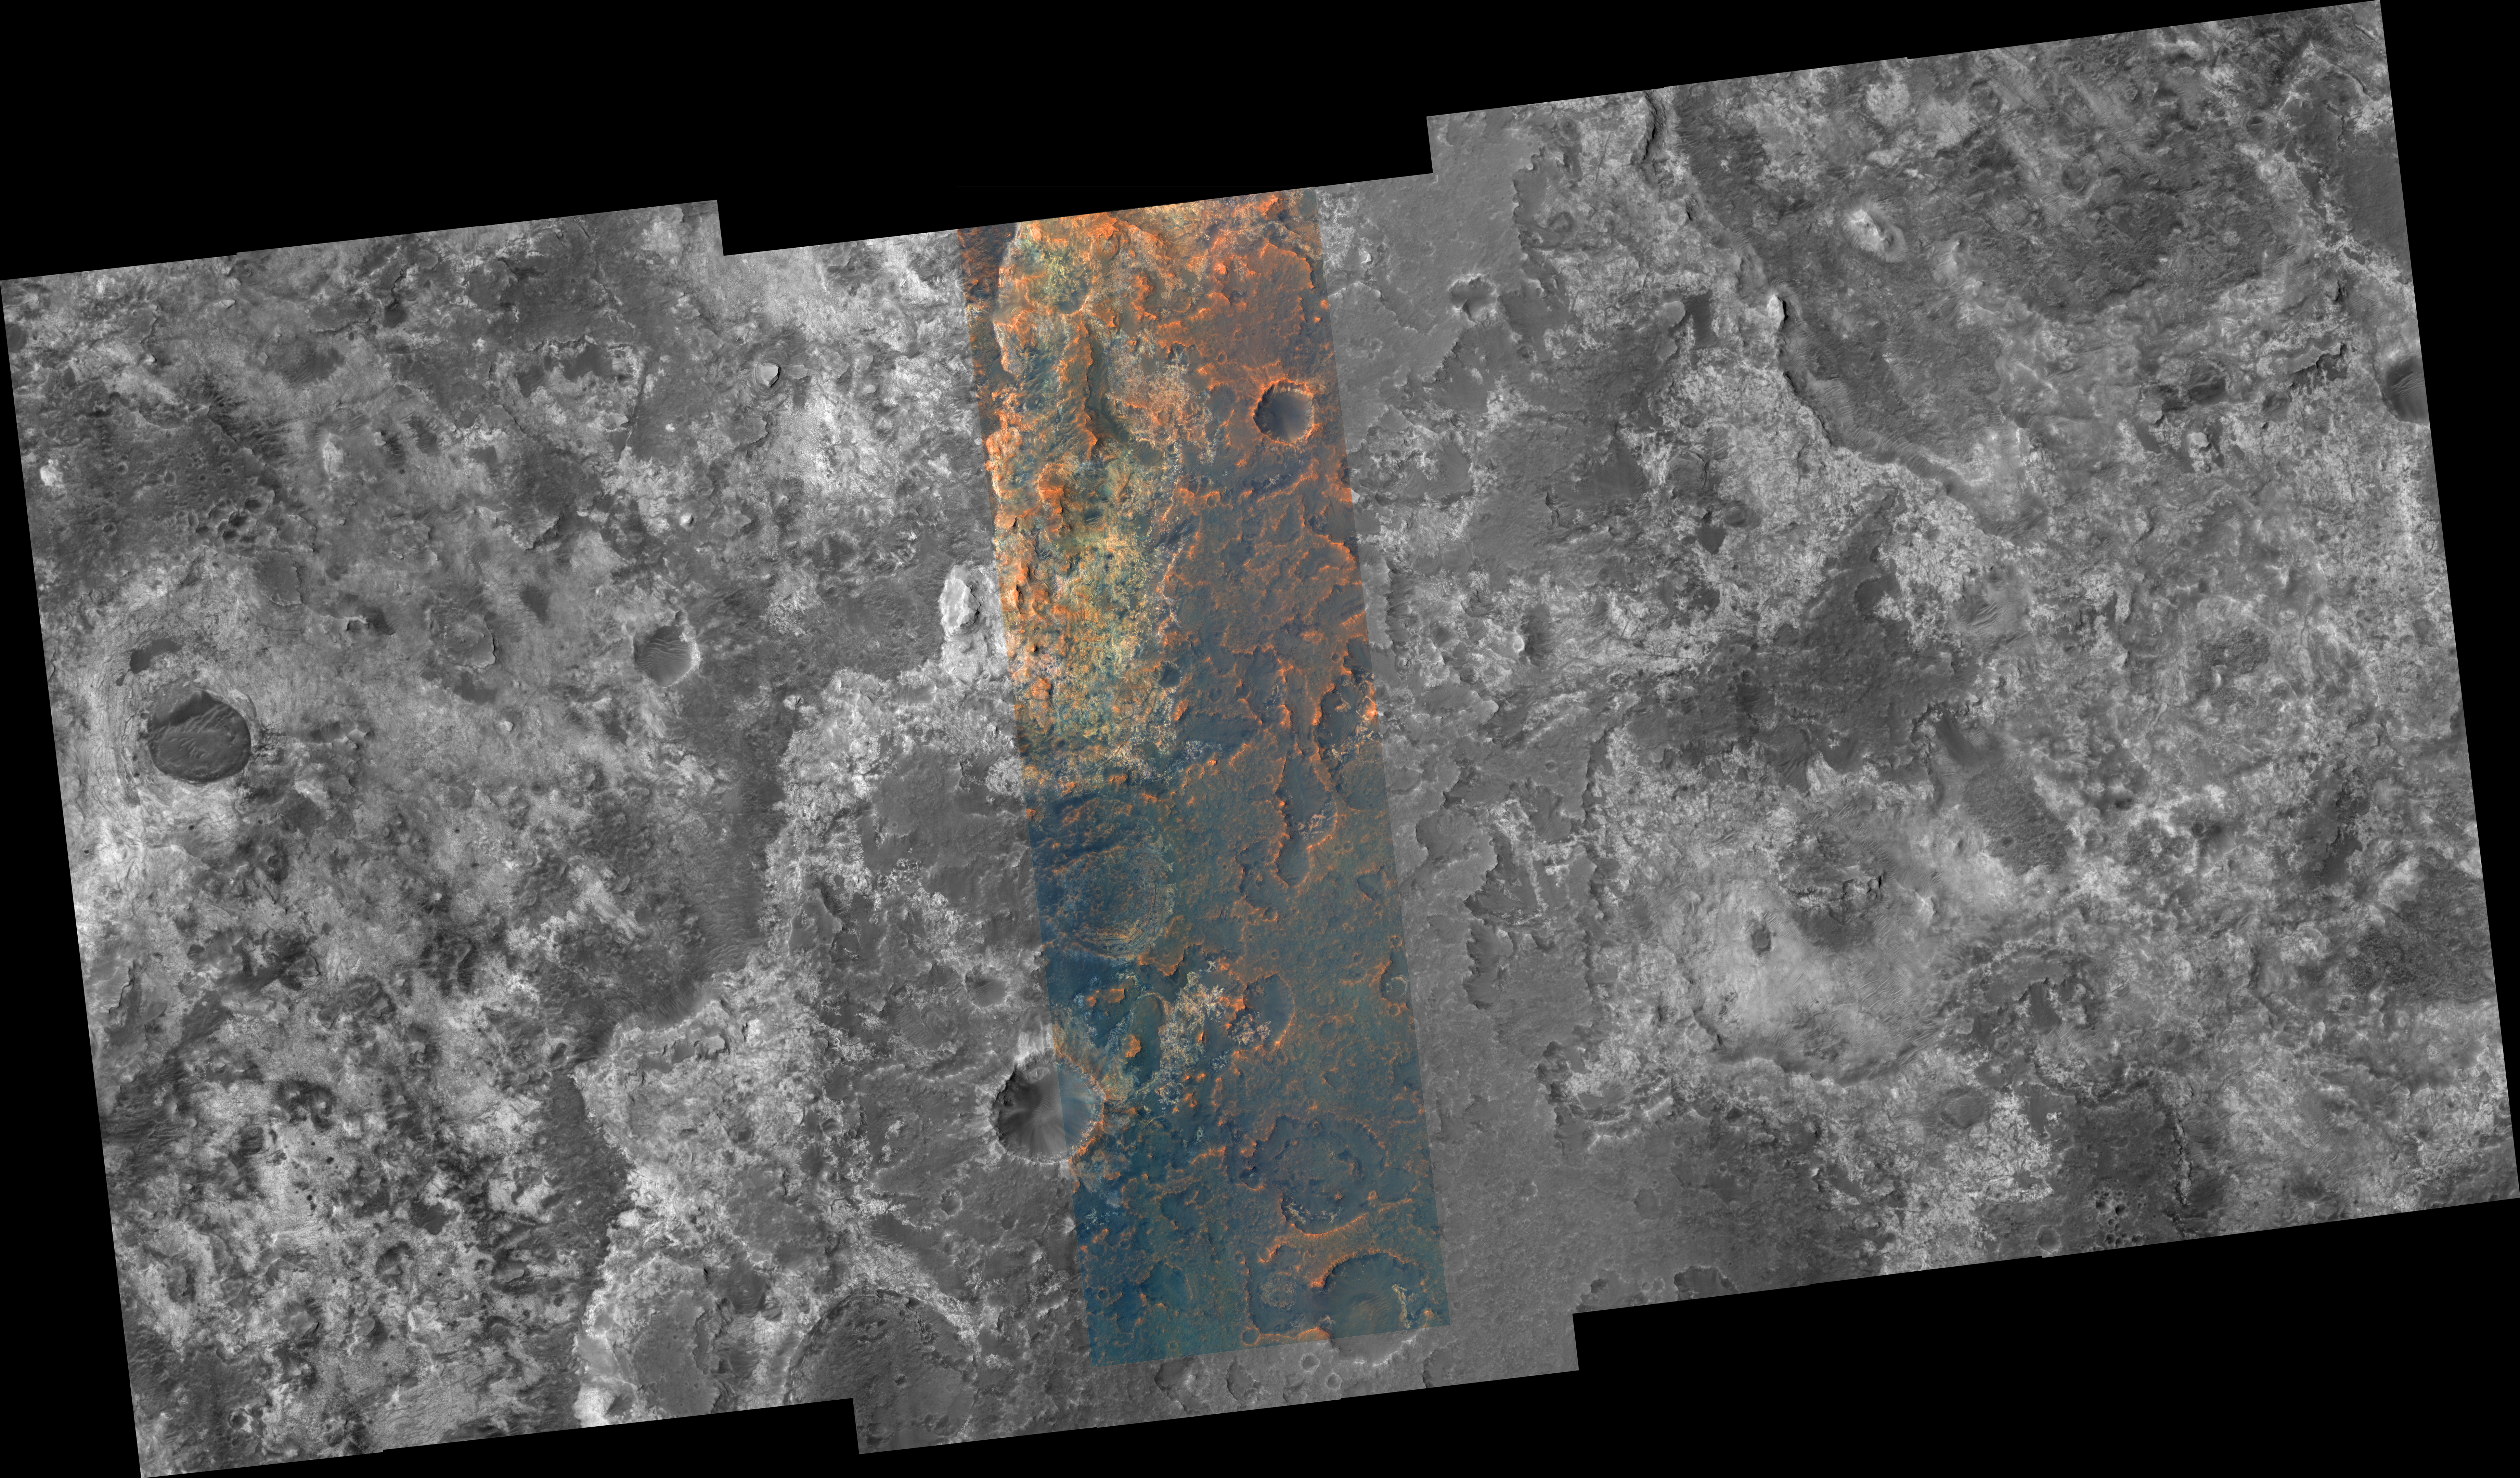

Part of Mawrth Vallis

A portion of the Mawrth Vallis region of Mars is seen in this image from the High Resolution Imaging Science Experiment (HiRISE) camera on NASA’s Mars Reconnaissance Orbiter. The Mawrth Vallis region holds special interest because of the presence of phyllosilicate (clay) minerals which form only if water is available, first identified in data from the OMEGA spectrometer on the European Space Agency’s Mars Express orbiter. Mars Reconnaissance Orbiter’s Compact Reconnaissance Imaging Spectrometer for Mars has identified aluminum-rich and iron-rich clays, each with a unique distribution. On Earth such clays occur in (among other environments) weathered volcanic rocks and hydrothermal systems, where volcanic activity and water interact.

Besides acquiring monochromatic images of 6-kilometer (3.7-mile) swath width and variable length, HiRISE can also image the central 20 percent of the swath width in color. Color images can help resolve ambiguities in image interpretation and will enable researchers to place compositional data from other experiments into more specific geologic context. HiRISE can “see” color in the visible range (the red, green, and blue portions of the spectrum) and beyond (in the near infrared).

Image TRA_000847_2055 was taken by HiRISE on Oct. 1, 2006. The image is centered at 25.3 degrees latitude, 340.7 degrees east longitude. The range to the target site was 284 kilometers (178 miles). At this distance the image scale is 28 centimeters (11 inches) per pixel (with 1 x 1 binning) so objects about 84 centimeters (33 inches) across are resolved. The image shown here has been map-projected to 25 centimeters (10 inches) per pixel and north is up. The image was taken at a local Mars time of 3:23 p.m. and the scene is illuminated from the west with a solar incidence angle of 46.2 degrees, thus the sun was about 43.8 degrees above the horizon. At a solar longitude of 114.4 degrees, the season on Mars is northern summer.

The full-resolution TIFF file (HiRISE number TRA_000847_2055) can be viewed or downloaded here PIA01921-hi-res.tif; the full-resolution JPEG can be viewed or downloaded here PIA01921-hi-res.jpg. [Photojournal note: due to the large sizes of the high-resolution TIFF and JPEG files, some systems may experience extremely slow downlink time while viewing or downloading these images; some systems may be incapable of handling the download entirely.]

Credit: NASA/JPL/Univ. of Arizona